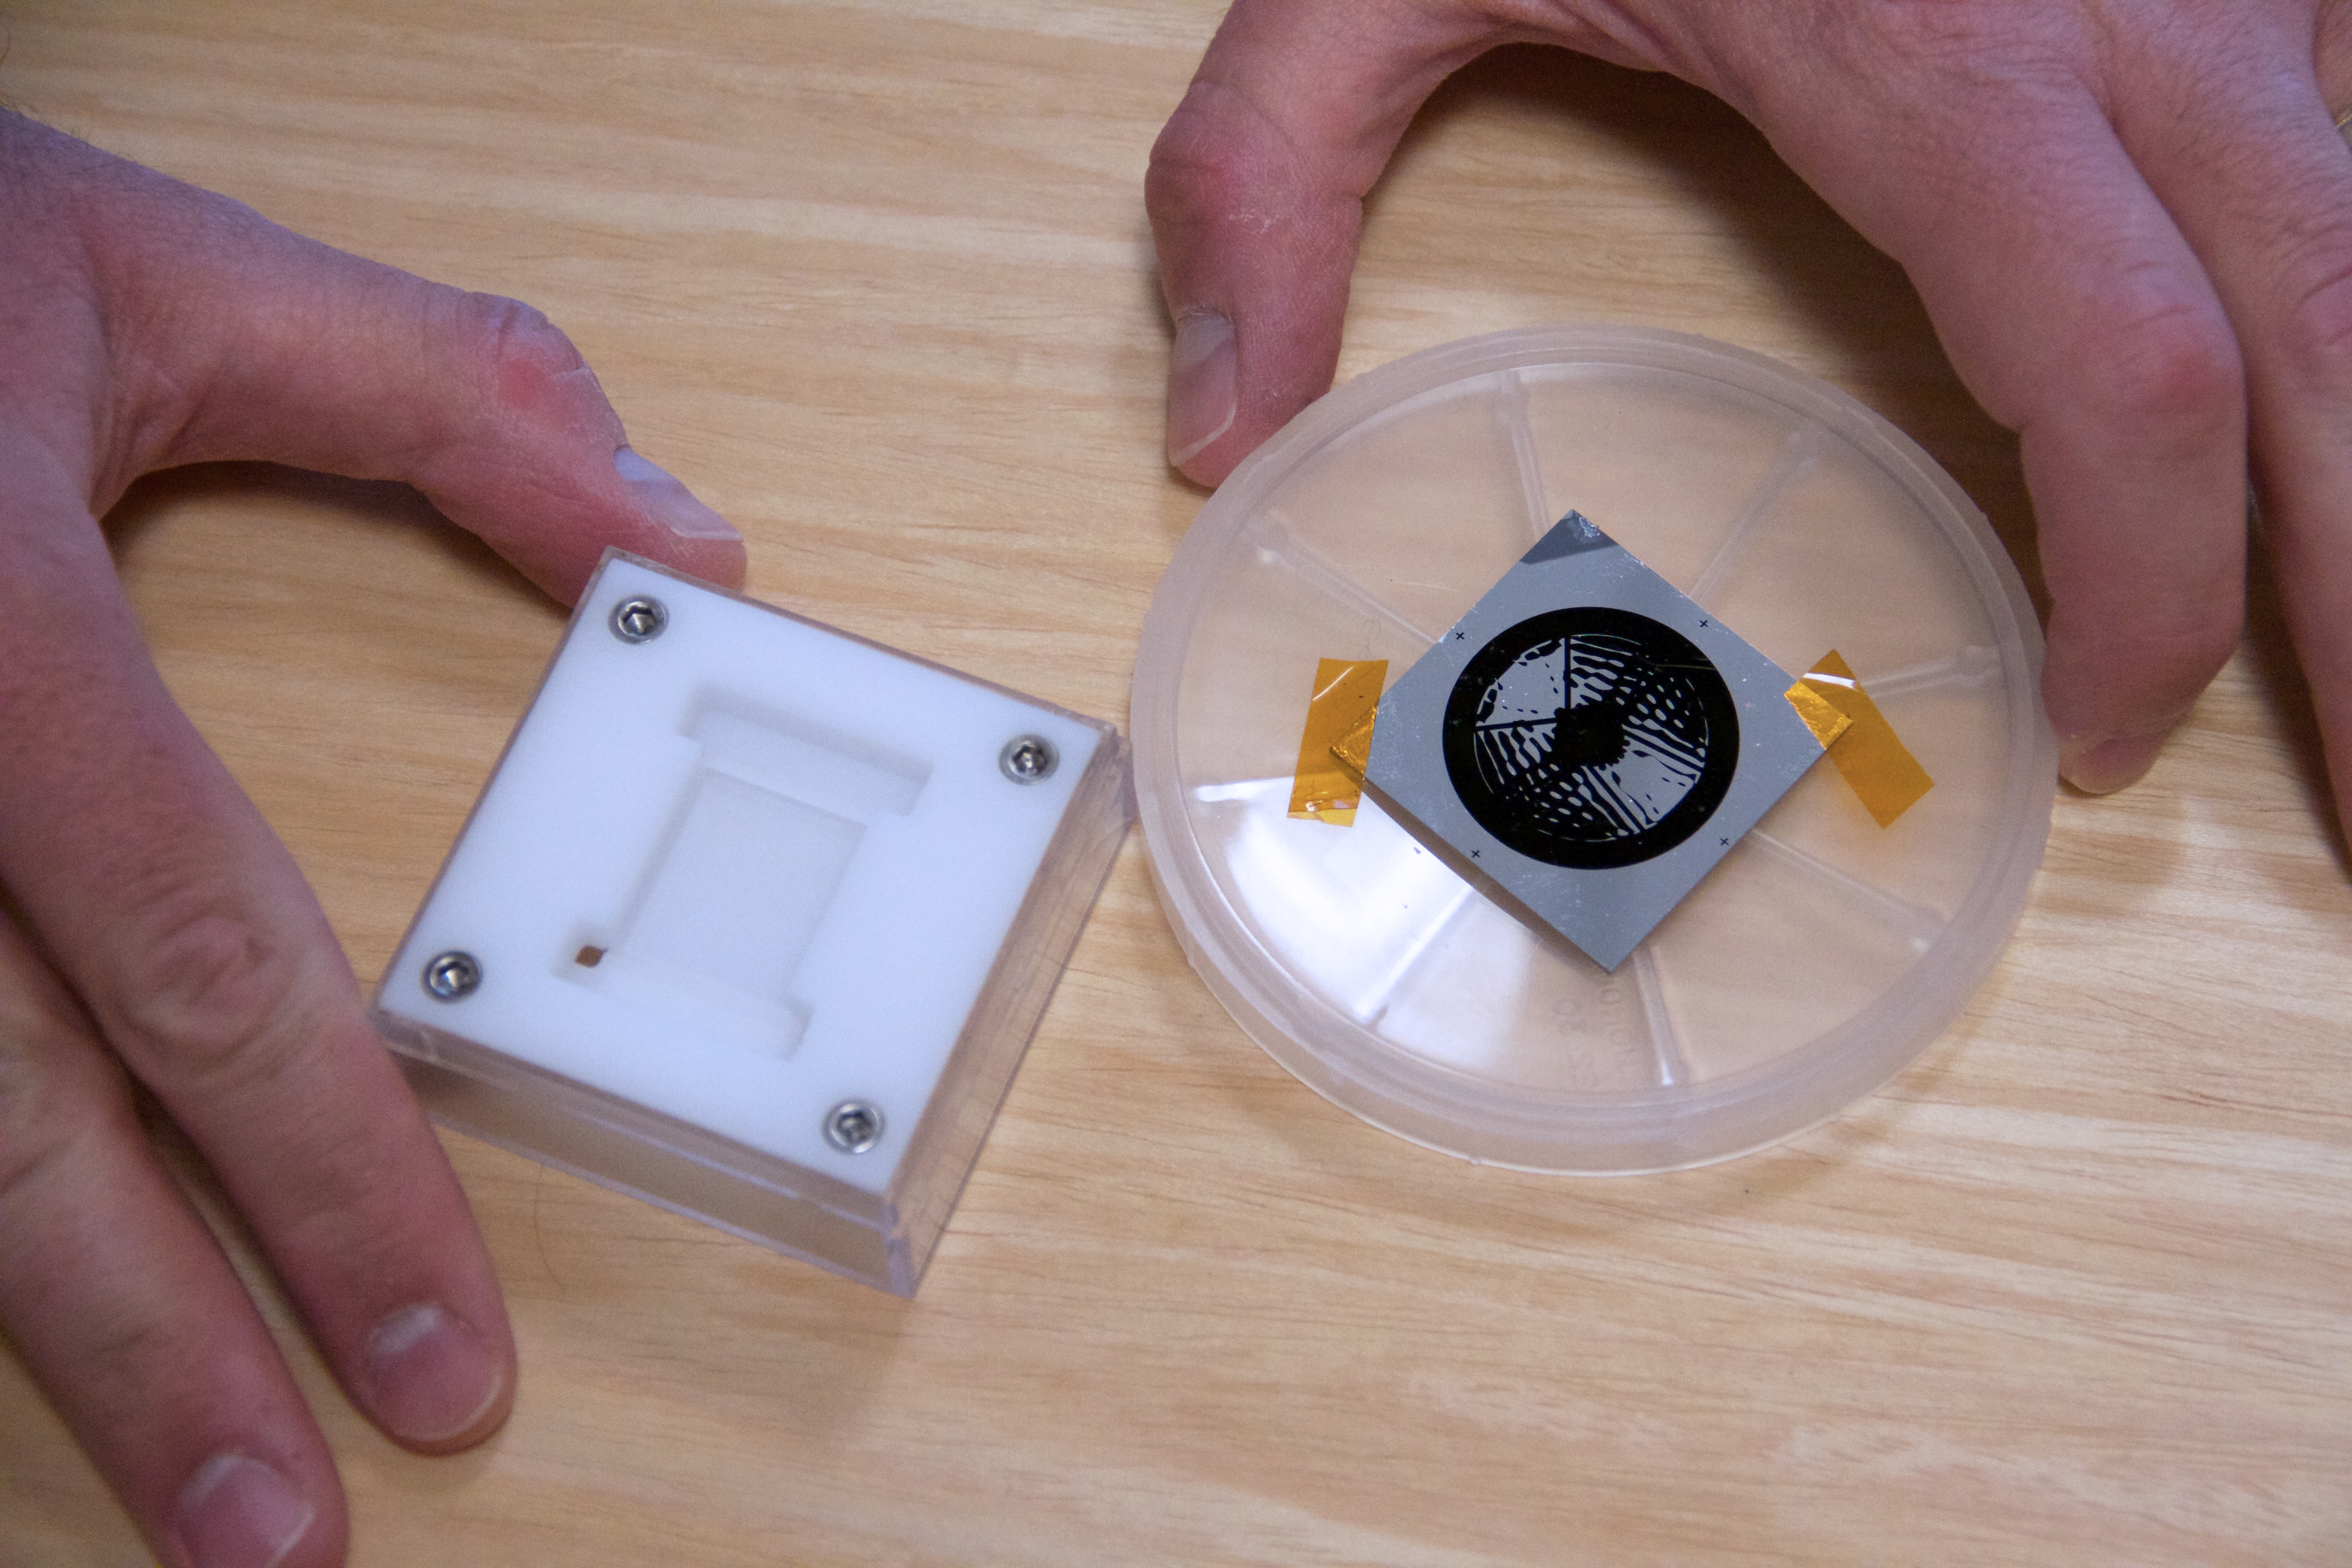

Tiny Masks for Seeing Planets

Two different types of masks to be used in NASA’s upcoming Wide-Field Infrared Survey Telescope, or WFIRST, coronagraph instrument, are pictured. At left, the “hybrid Lyot” mask has carefully designed metal and “dielectric” layers, but without a microscope it looks like a barely visible pinprick of a dot on glass. At right is the “shaped pupil” mask, which is a few centimeters across and consists of highly reflective mirror regions interspersed with regions of black silicon. This silicon surface treatment absorbs nearly all incoming light.

Both types of masks are made at the Microdevices Laboratory at NASA’s Jet Propulsion Laboratory. They will fly together on the WFIRST coronagraph, enabling it to directly see and spectrally characterize exoplanets without being overwhelmed by light from the host star.

WFIRST is managed at Goddard, with participation by NASA’s Jet Propulsion Laboratory in Pasadena, California, the Space Telescope Science Institute in Baltimore, the Infrared Processing and Analysis Center, also in Pasadena, and a science team comprised of members from U.S. research institutions across the country.

Credit: NASA/JPL-Caltech